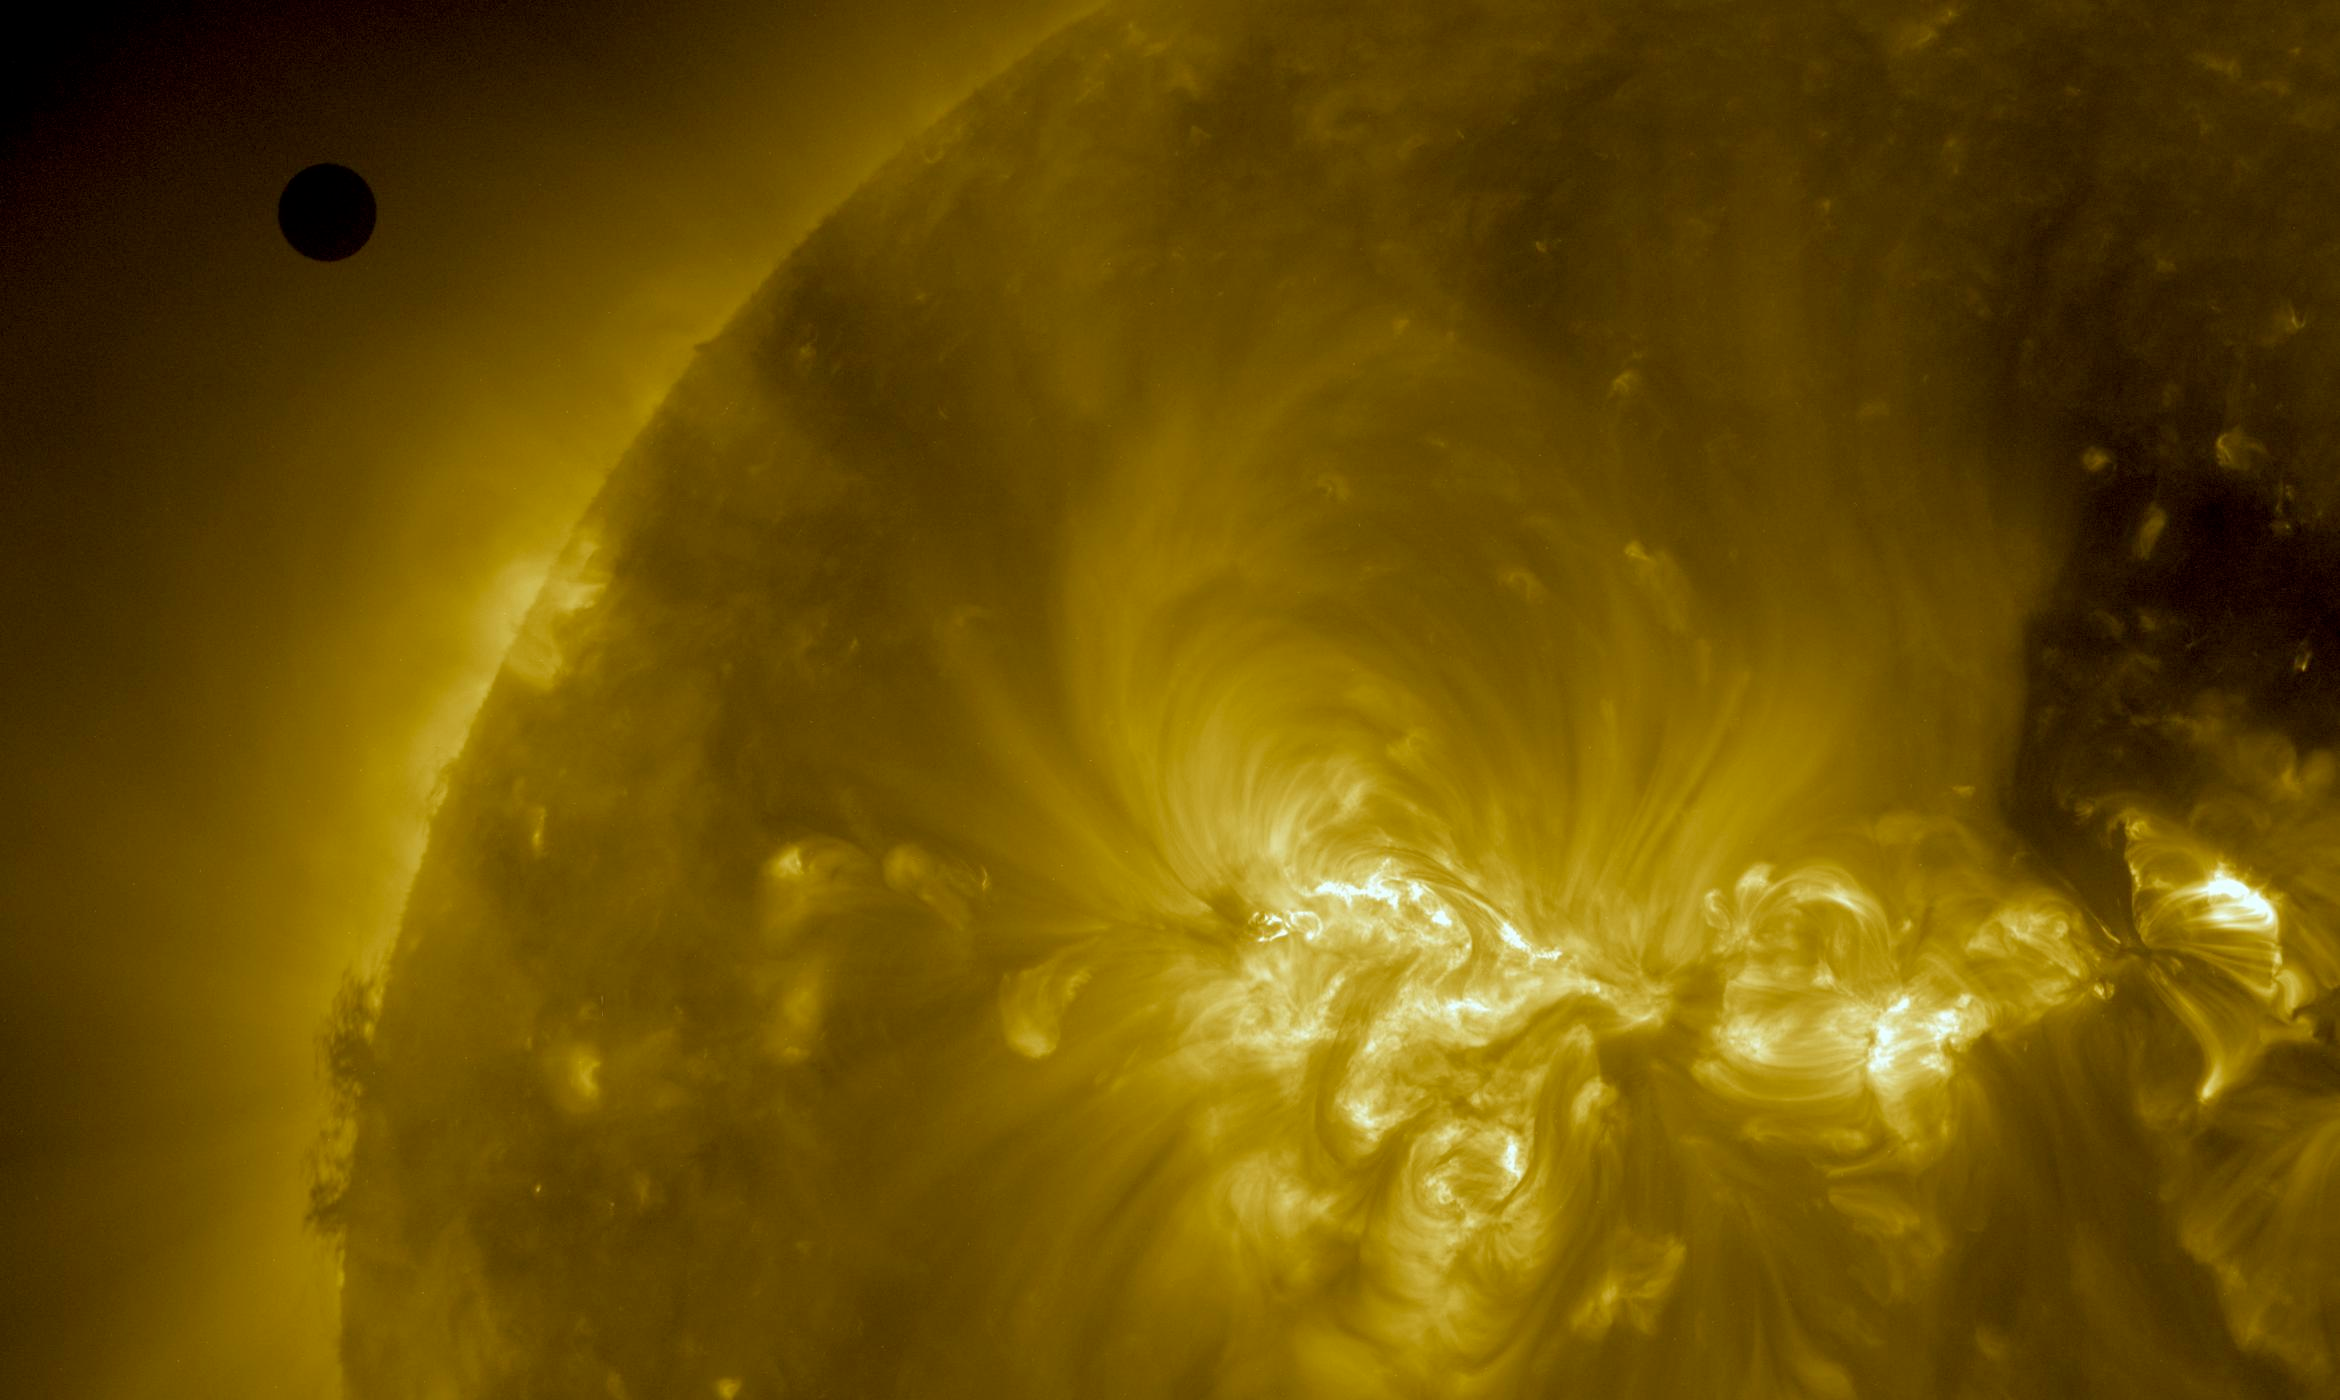

NASA's SDO Satellite Captures Venus Transit Approach -- Bigger, Better!

NASA image captured June 5, 2012. On June 5-6 2012, SDO is collecting images of one of the rarest predictable solar events: the transit of Venus across the face of the sun. This event happens in pairs eight years apart that are separated from each other by 105 or 121 years. The last transit was in 2004 and the next will not happen until 2117.

Credit: NASA/SDO, AIA